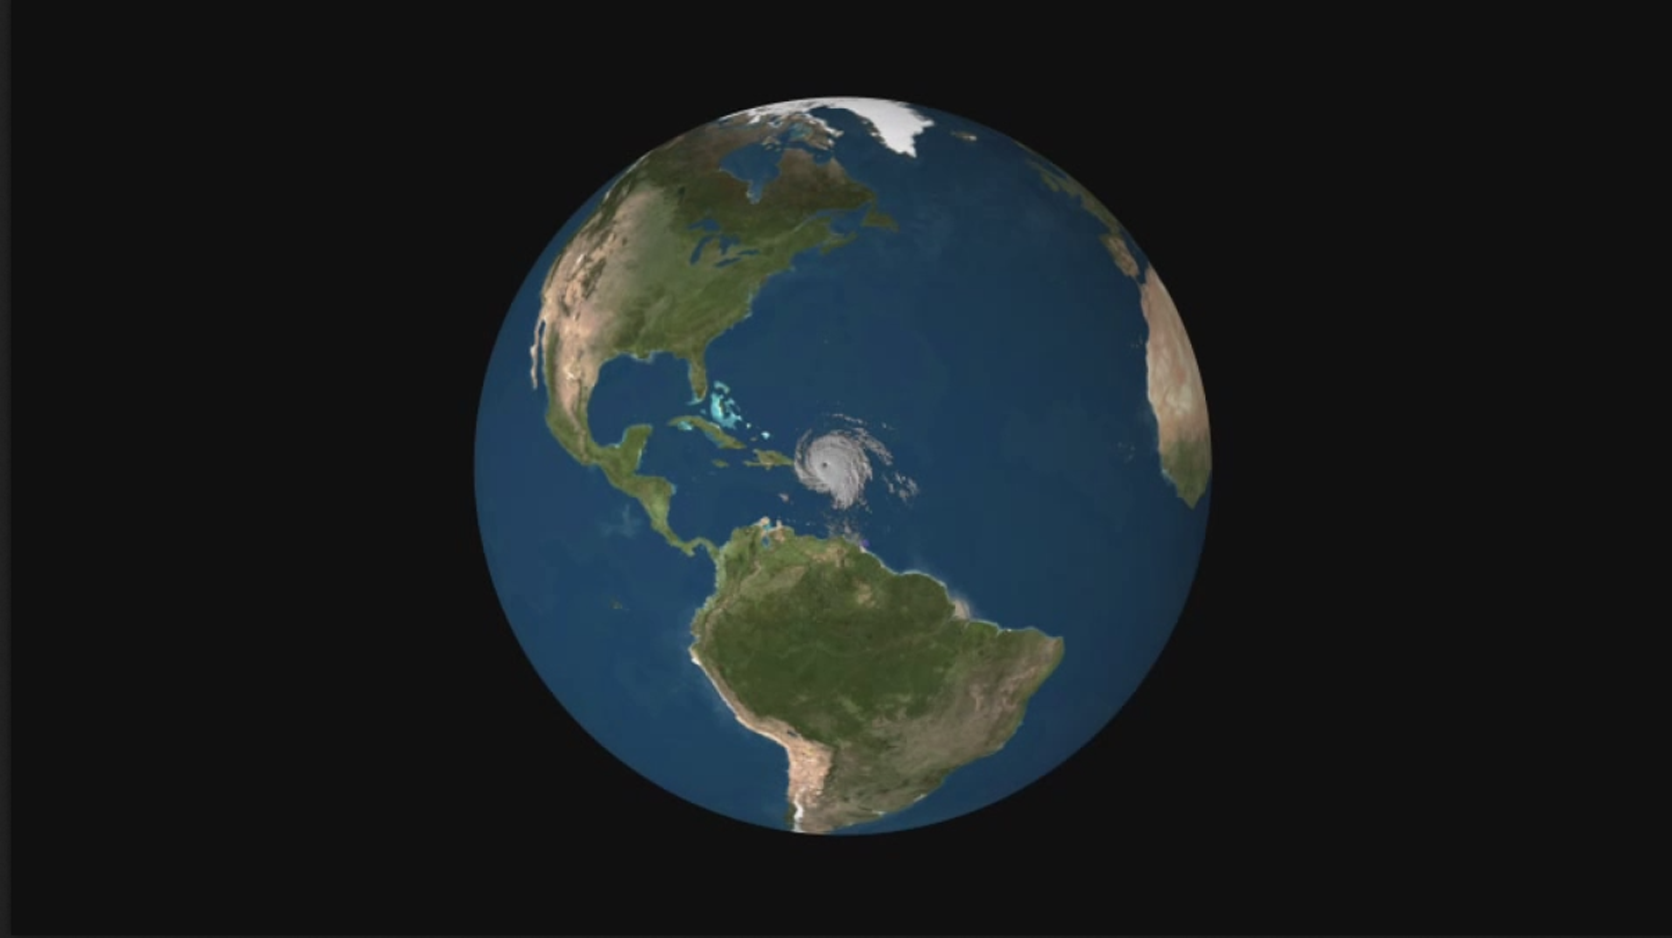

Powerful Hurricane Irma Seen in 3D by NASA’s CloudSat

Animation

CloudSat Profile

Hurricane

NASA’s CloudSat satellite flew over Hurricane Irma on Sept. 6, 2017 at 1:45 p.m. EDT (17:45 UTC) as the storm was approaching Puerto Rico in the Atlantic Ocean. Hurricane Irma contained estimated maximum sustained winds of 185 miles per hour (160 knots) with a minimum pressure of 918 millibars.

CloudSat transected the eastern edge of Hurricane Irma’s eyewall, revealing details of the storm’s cloud structure beneath its thick canopy of cirrus clouds. The CloudSat Cloud Profiling Radar excels in detecting the organization and placement of cloud layers beneath a storm’s cirrus canopy, which are not readily detected by other satellite sensors.

The CloudSat overpass reveals the inner details beneath the cloud tops of this large system; intense areas of convection with moderate to heavy rainfall (deep red and pink colors), cloud-free areas (moats) in between the inner and outer cloud bands of Hurricane Irma and cloud top heights averaging around 9 to 10 miles (15 to 16 kilometers). Lower values of reflectivity (areas of green and blue) denote smaller-sized ice and water particle sizes typically located at the top of a storm system (in the anvil area).

The Cloud Profiling Radar loses signal at around 3 miles (5 kilometers) in height (in the melting layer) due to water (ice) particles larger than 0.12 inches (3 millimeters) in diameter. Moderate to heavy rainfall occurs in these areas where signal weakening is detectable. Smaller cumulus and cumulonimbus cloud types are evident as CloudSat moves farther south, beneath the thick cirrus canopy.

CloudSat is a satellite mission designed to measure the vertical structure of clouds from space. The radar data produces detailed images of cloud structures which will contribute to a better understanding of clouds and climate. Quicklook Images can viewed at the CloudSat Data Processing Center.

Credit: NASA/JPL-Caltech/CIRA